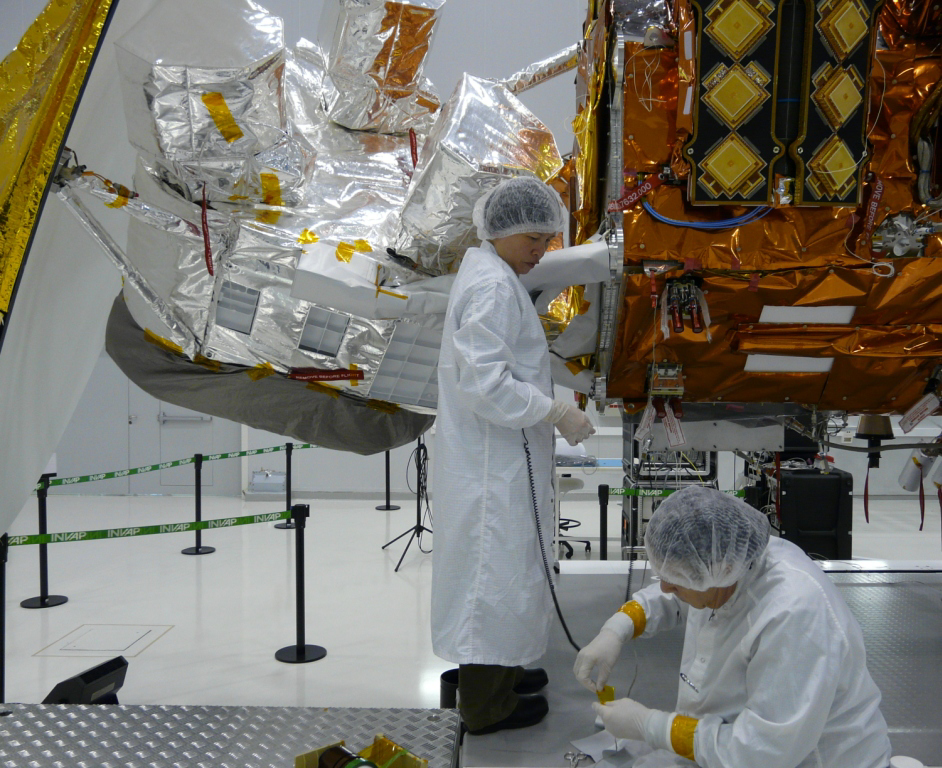

Thermal Blanket Check

Completion of the thermal blanket patterns for the Aquarius bipod after routing the flight harness from the SAC-D service platform.

Aquarius/SAC-D is an international mission involving NASA and Argentina’s space agency, Comisín Nacional de Actividades Espaciales. Aquarius, the primary instrument on the mission, was built jointly by JPL and NASA’s Goddard Space Flight Center, Greenbelt, Md. It will provide monthly global maps of how the concentration of dissolved salt (known as salinity) varies on the ocean surface. Salinity is a key tracer for understanding the ocean’s role in Earth’s water cycle and understanding ocean circulation.

By measuring ocean salinity from space, Aquarius will provide new insights into how the massive natural interplay of freshwater moving among the ocean, atmosphere and sea ice influences Earth’s ocean circulation, weather and climate.

Credit: NASA